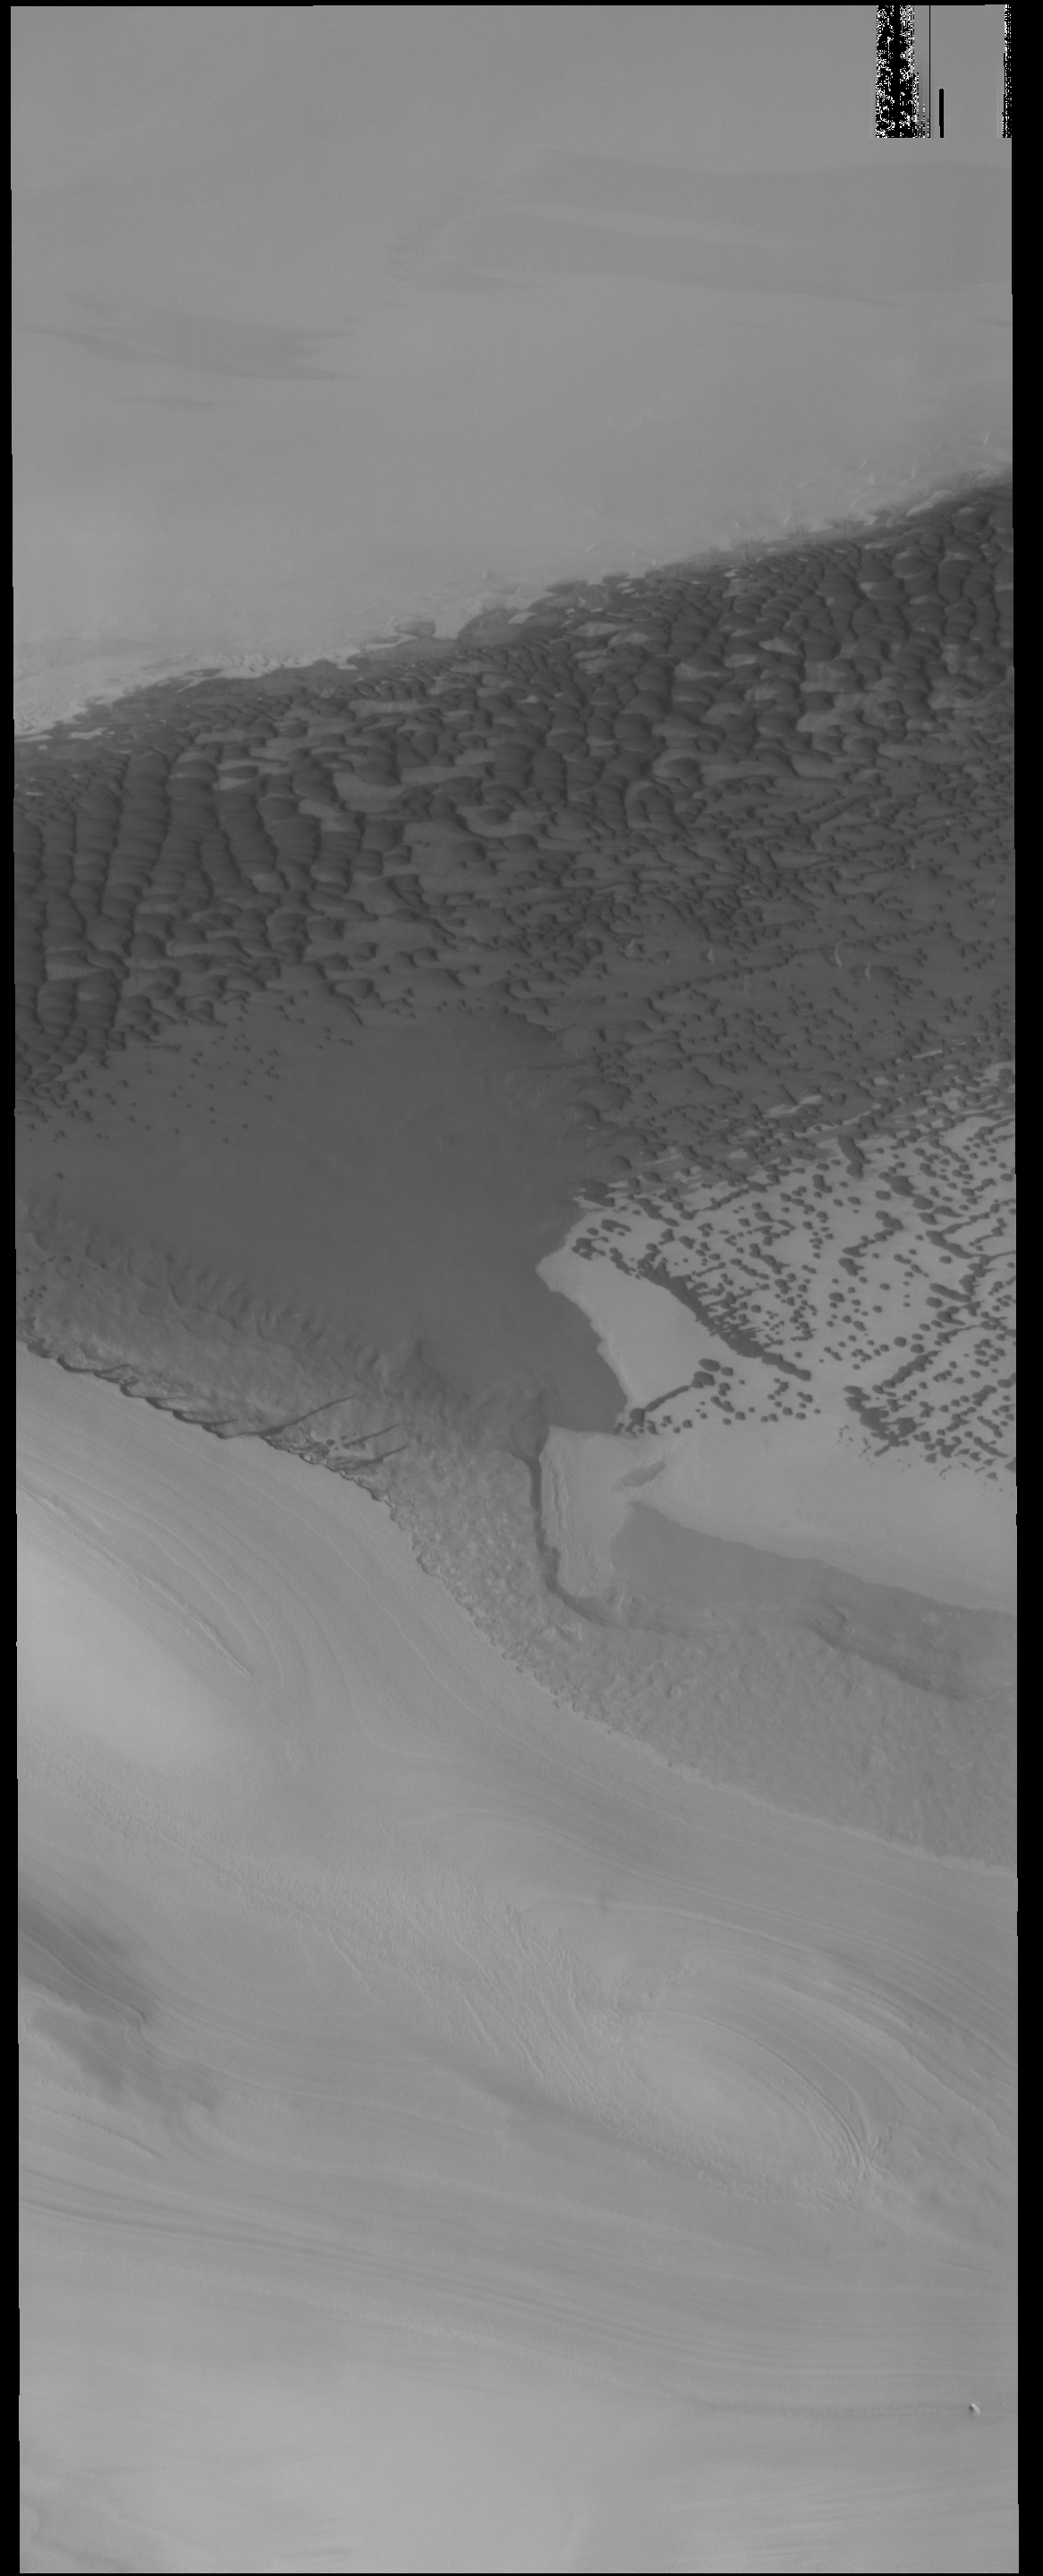

Polar Dunes

The dark dunes in this VIS image are located in a depression bounded by ice. The polar ice is the bright material at the top and bottom parts of this image.

Credit: NASA/JPL-Caltech/ASU